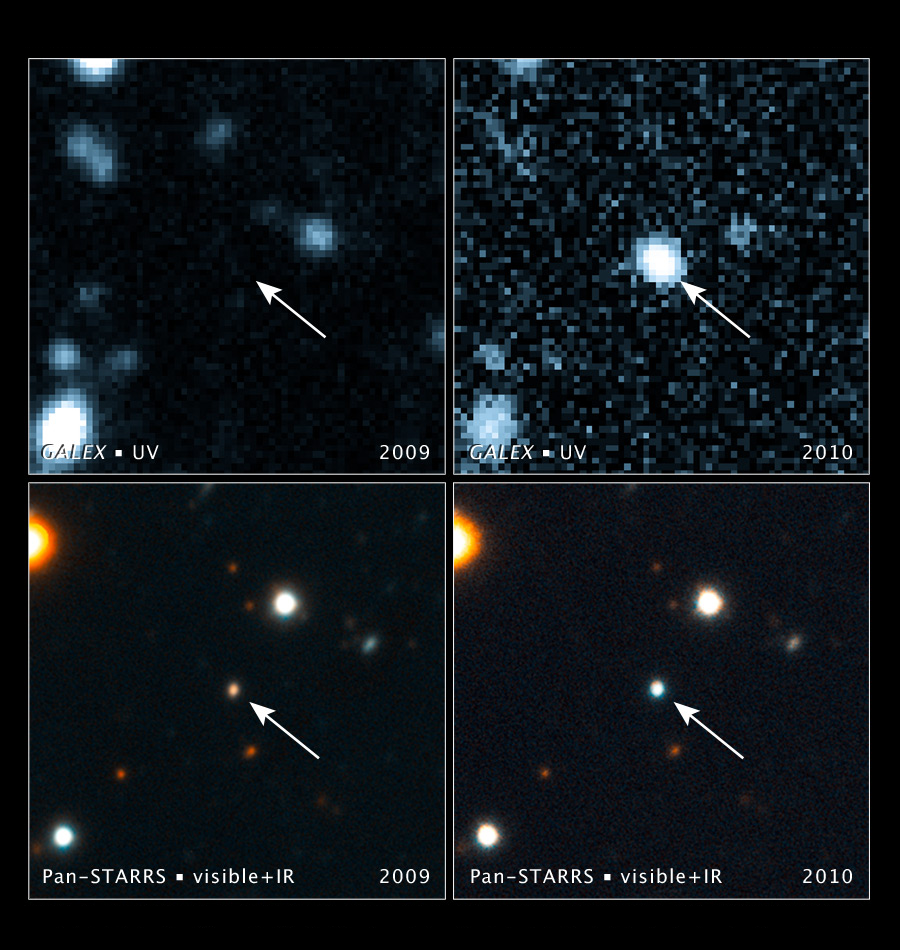

Black Hole Swallows a Star

Poster version

These images, taken with NASA’s Galaxy Evolution Explorer and the Pan-STARRS1 telescope in Hawaii, show a brightening inside a galaxy caused by a flare from its nucleus. The arrow in each image points to the galaxy. The flare is a signature of the galaxy’s central black hole shredding a star that wandered too close.

The top left image, taken by the Galaxy Evolution Explorer in 2009, shows the galaxy’s location before the flare. The galaxy is not visible in this ultraviolet-light exposure. In the top right image, taken by the Galaxy Evolution Explorer on June 23, 2010, the galaxy has become 350 times brighter in ultraviolet light.

The bottom left image, taken by Pan-STARRS1, shows the galaxy (the bright dot in the center) in 2009 before the flare’s appearance. The bottom right image, taken by Pan-STARRS1 from June to August 2010, shows the flare from the galaxy nucleus. Note how the light from the flare is much bluer, or hotter, than the host galaxy light.

The California Institute of Technology in Pasadena leads the Galaxy Evolution Explorer mission and is responsible for science operations and data analysis. NASA’s Jet Propulsion Laboratory, also in Pasadena, manages the mission and built the science instrument. The mission was developed under NASA’s Explorers Program managed by the Goddard Space Flight Center, Greenbelt, Md. Researchers sponsored by Yonsei University in South Korea and the Centre National d’Etudes Spatiales (CNES) in France collaborated on this mission.

Credit: NASA/JPL-Caltech/JHU/UCSC